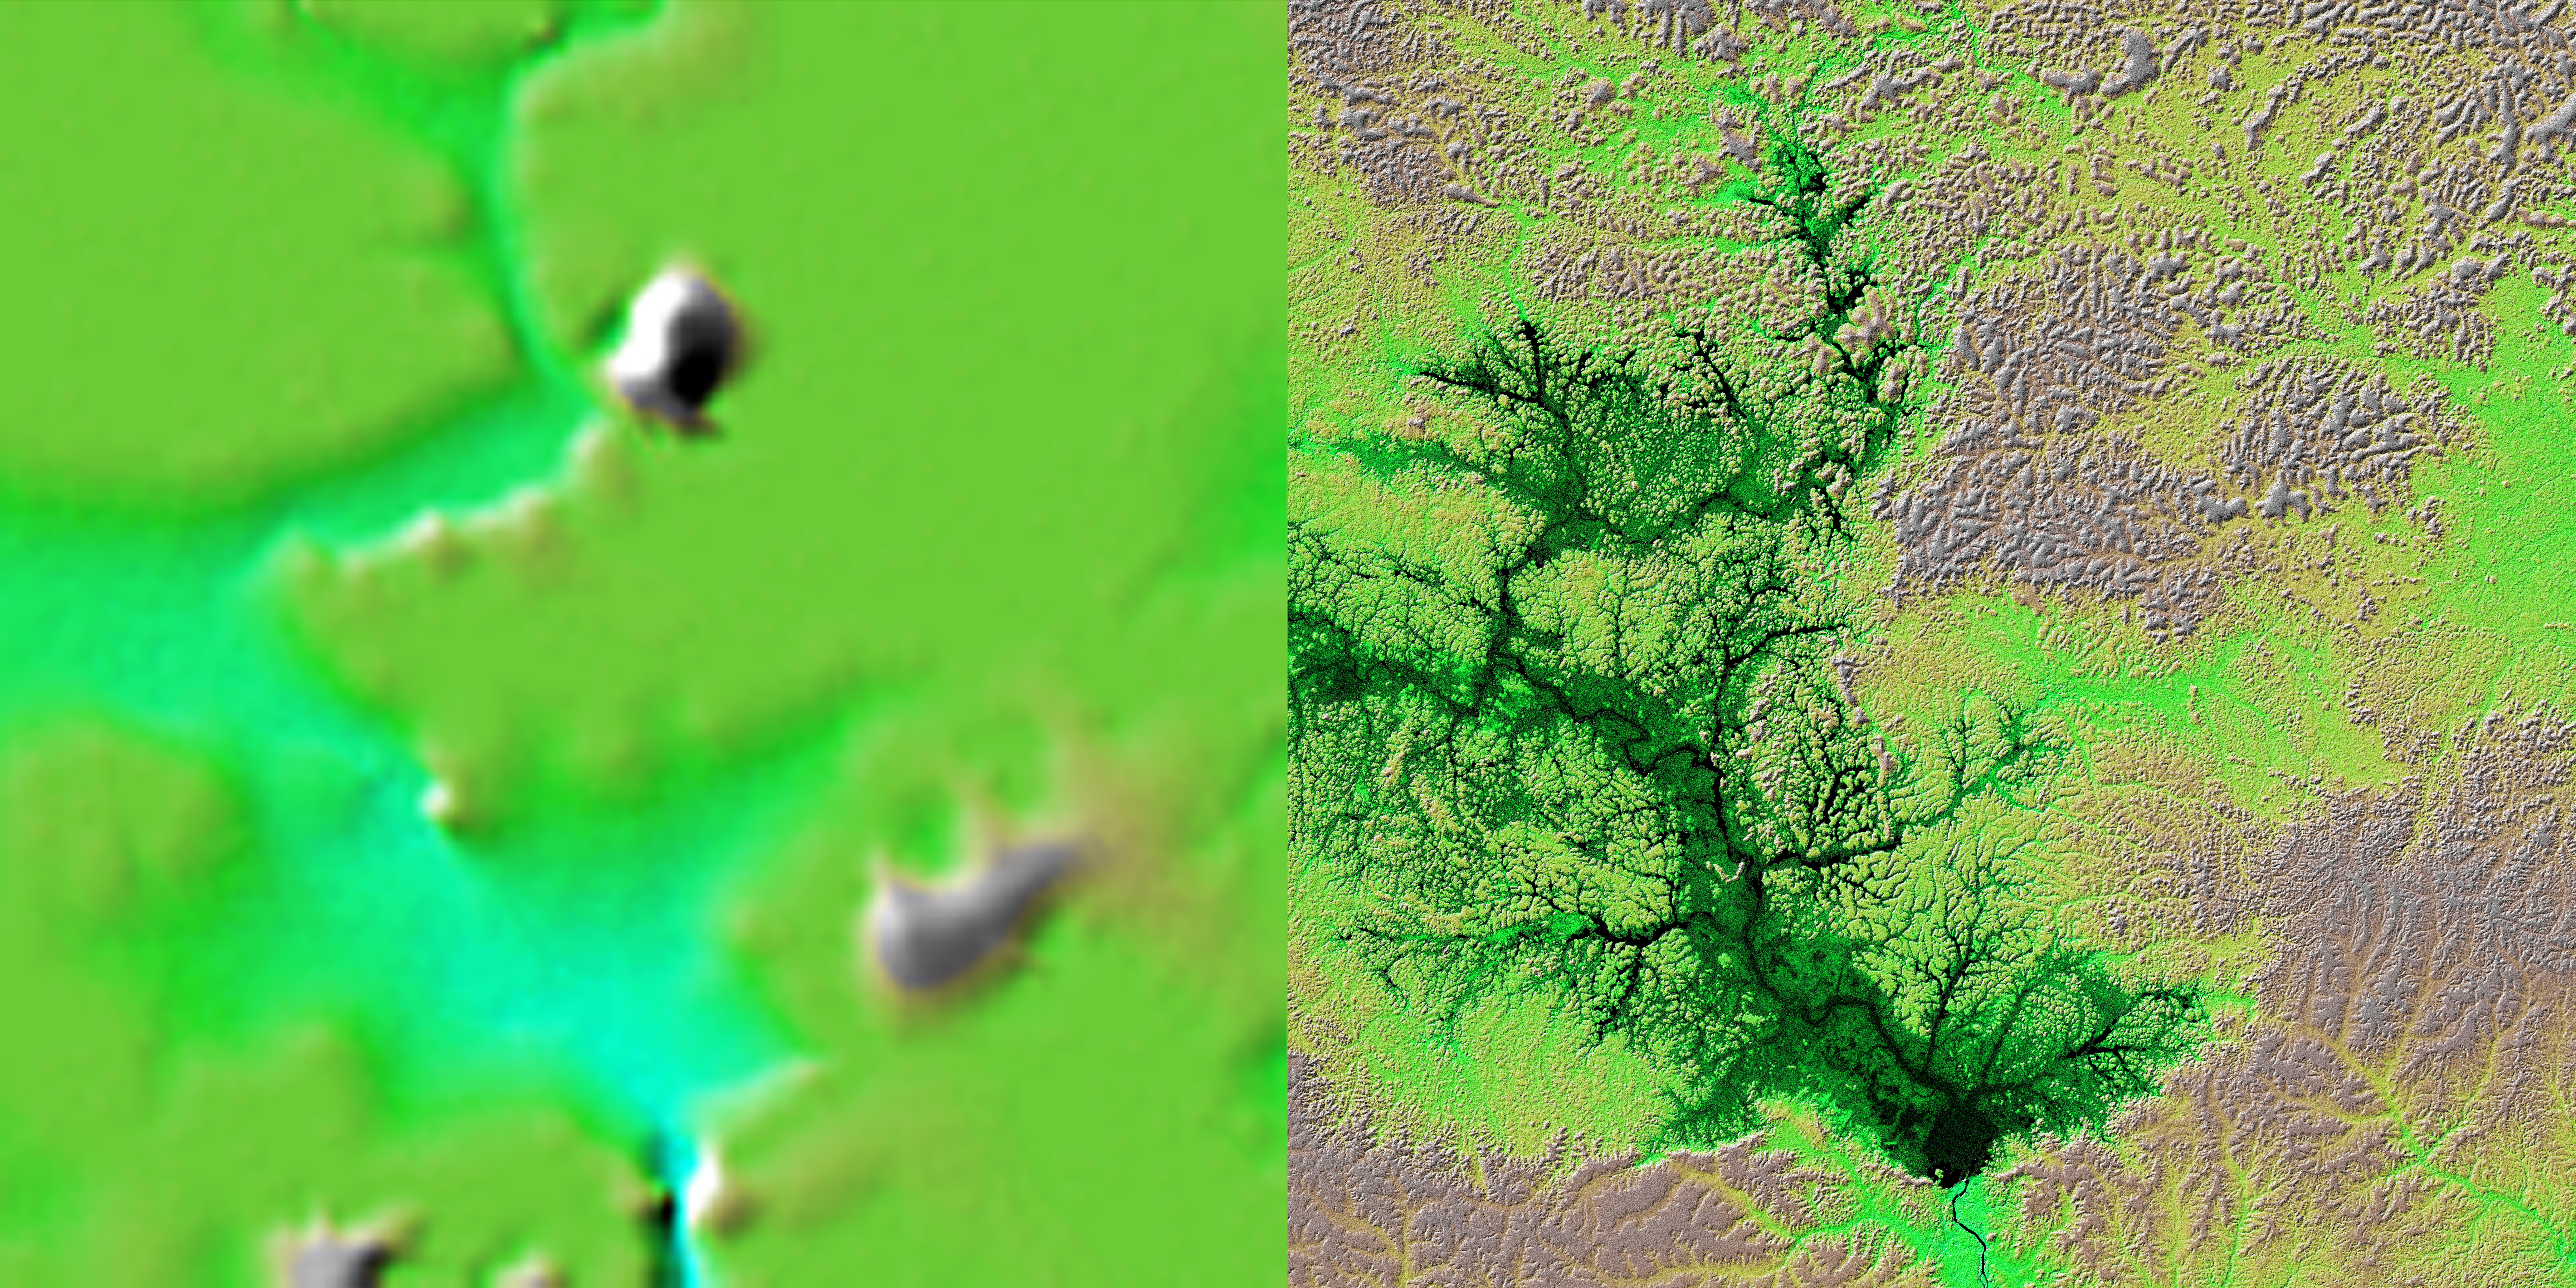

Shaded Relief with Height as Color, Lake Balbina, near Manaus, Brazil

These two images show exactly the same area, Lake Balbina near Manaus, Brazil. The image on the left was created using the best global topographic data set previously available, the U.S. Geological Survey’s GTOPO30. In contrast, the much more detailed image on the right was generated with data from the Shuttle Radar Topography Mission, which collected enough measurements to map 80 percent of Earth’s landmass at this level of precision.

Lake Balbina is a man-made reservoir created to supply hydroelectric power to the city of Manaus, located 125 kilometers (77 miles) to the south. The reservoir is located on the Uatuma River and drains a 19,100-square-kilometer (7,340-square-mile) basin of mostly upland topography where the relief extends from 30 meters (98 feet) to 200 meters (650 feet) in elevation. The lake includes a cluster of approximately 1,500 islands separated by submerged, shallow valleys within a flooded water-surface area of 2,400 square kilometers (920 square miles). Prior to the dam closure on October 1, 1987, the annually averaged flow on thriver was about 450 cubic meters (16,000 cubic feet) per second. Water depths in the full reservoir average 7.4 meters (24 feet). Because the vegetation was not cleared before filling, the lake consists mostly of forest and inundated trunks of dead, leafless trees.

For some parts of the globe, Shuttle Radar Topography Mission measurements are 30 times more precise than previously available topographical information, according to NASA scientists. Mission data will be a welcome resource for national and local governments, scientists, commercial enterprises, and members of the public alike. The applications are as diverse as earthquake and volcano studies, flood control, transportation, urban and regional planning, aviation, recreation, and communications. The data’s military applications include mission planning and rehearsal, modeling, and simulation.

This image combines two types of Shuttle Radar Topography Mission data. The image brightness corresponds to the strength of the radar signal reflected from the ground, while colors show the elevation measurements. Colors range from blue at the lowest elevations to brown and white at the highest elevations.

Elevation data used in this image was acquired by the Shuttle Radar Topography Mission aboard Space Shuttle Endeavour, launched on Feb. 11, 2000. The mission used the same radar instrument that comprised the Spaceborne Imaging Radar-C/X-Band Synthetic Aperture Radar (SIR-C/X-SAR) that flew twice on Endeavour in 1994. The Shuttle Radar Topography Mission was designed to collect 3-D measurements of Earth’s surface. To collect the 3-D data, engineers added a 60-meter (approximately 200-foot) mast, installed additional C-band and X-band antennas, and improved tracking and navigation devices. The mission is a cooperative project between NASA, the National Imagery and Mapping Agency (NIMA) of the U.S. Department of Defense, and the German and Italian space agencies. It is managed by NASA’s Jet Propulsion Laboratory, Pasadena, Calif., for NASA’s Earth Science Enterprise, Washington, D.C.

Size: 111 kilometers by 111 kilometers (69 miles by 69 miles)
Location: 1.5 degrees South latitude, 59.5 degrees West longitude
Orientation: North is at the top
Date Acquired: February 2000 (SRTM)

Credit: NASA/JPL/NIMA